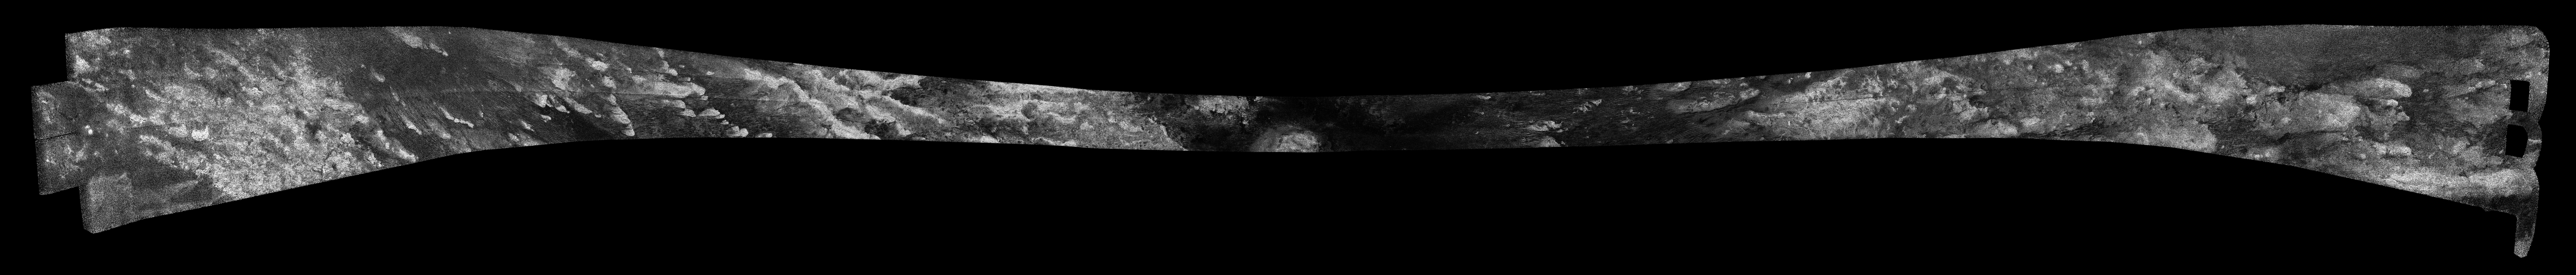

Titan Radar Swath (T-61 Flyby – Aug. 25, 2009)

This image was obtained by NASA’s Cassini radar instrument during a flyby on Aug. 25, 2009. East-West swath across central Belet, Adiri, and southern Dilmun. The radar antenna was pointing toward Titan at an altitude of 970 kilometers (603 miles) during the closest approach.

The image has been processed with a resolution of 128 pixels/deg.

The Cassini-Huygens mission is a cooperative project of NASA, the European Space Agency and the Italian Space Agency. The Jet Propulsion Laboratory, a division of the California Institute of Technology in Pasadena, manages the mission for NASA’s Science Mission Directorate. The Cassini orbiter was designed, developed and assembled at JPL. The radar instrument was built by JPL and the Italian Space Agency, working with team members from the United States and several European countries.

Credit: NASA/JPL-Caltech/ASI